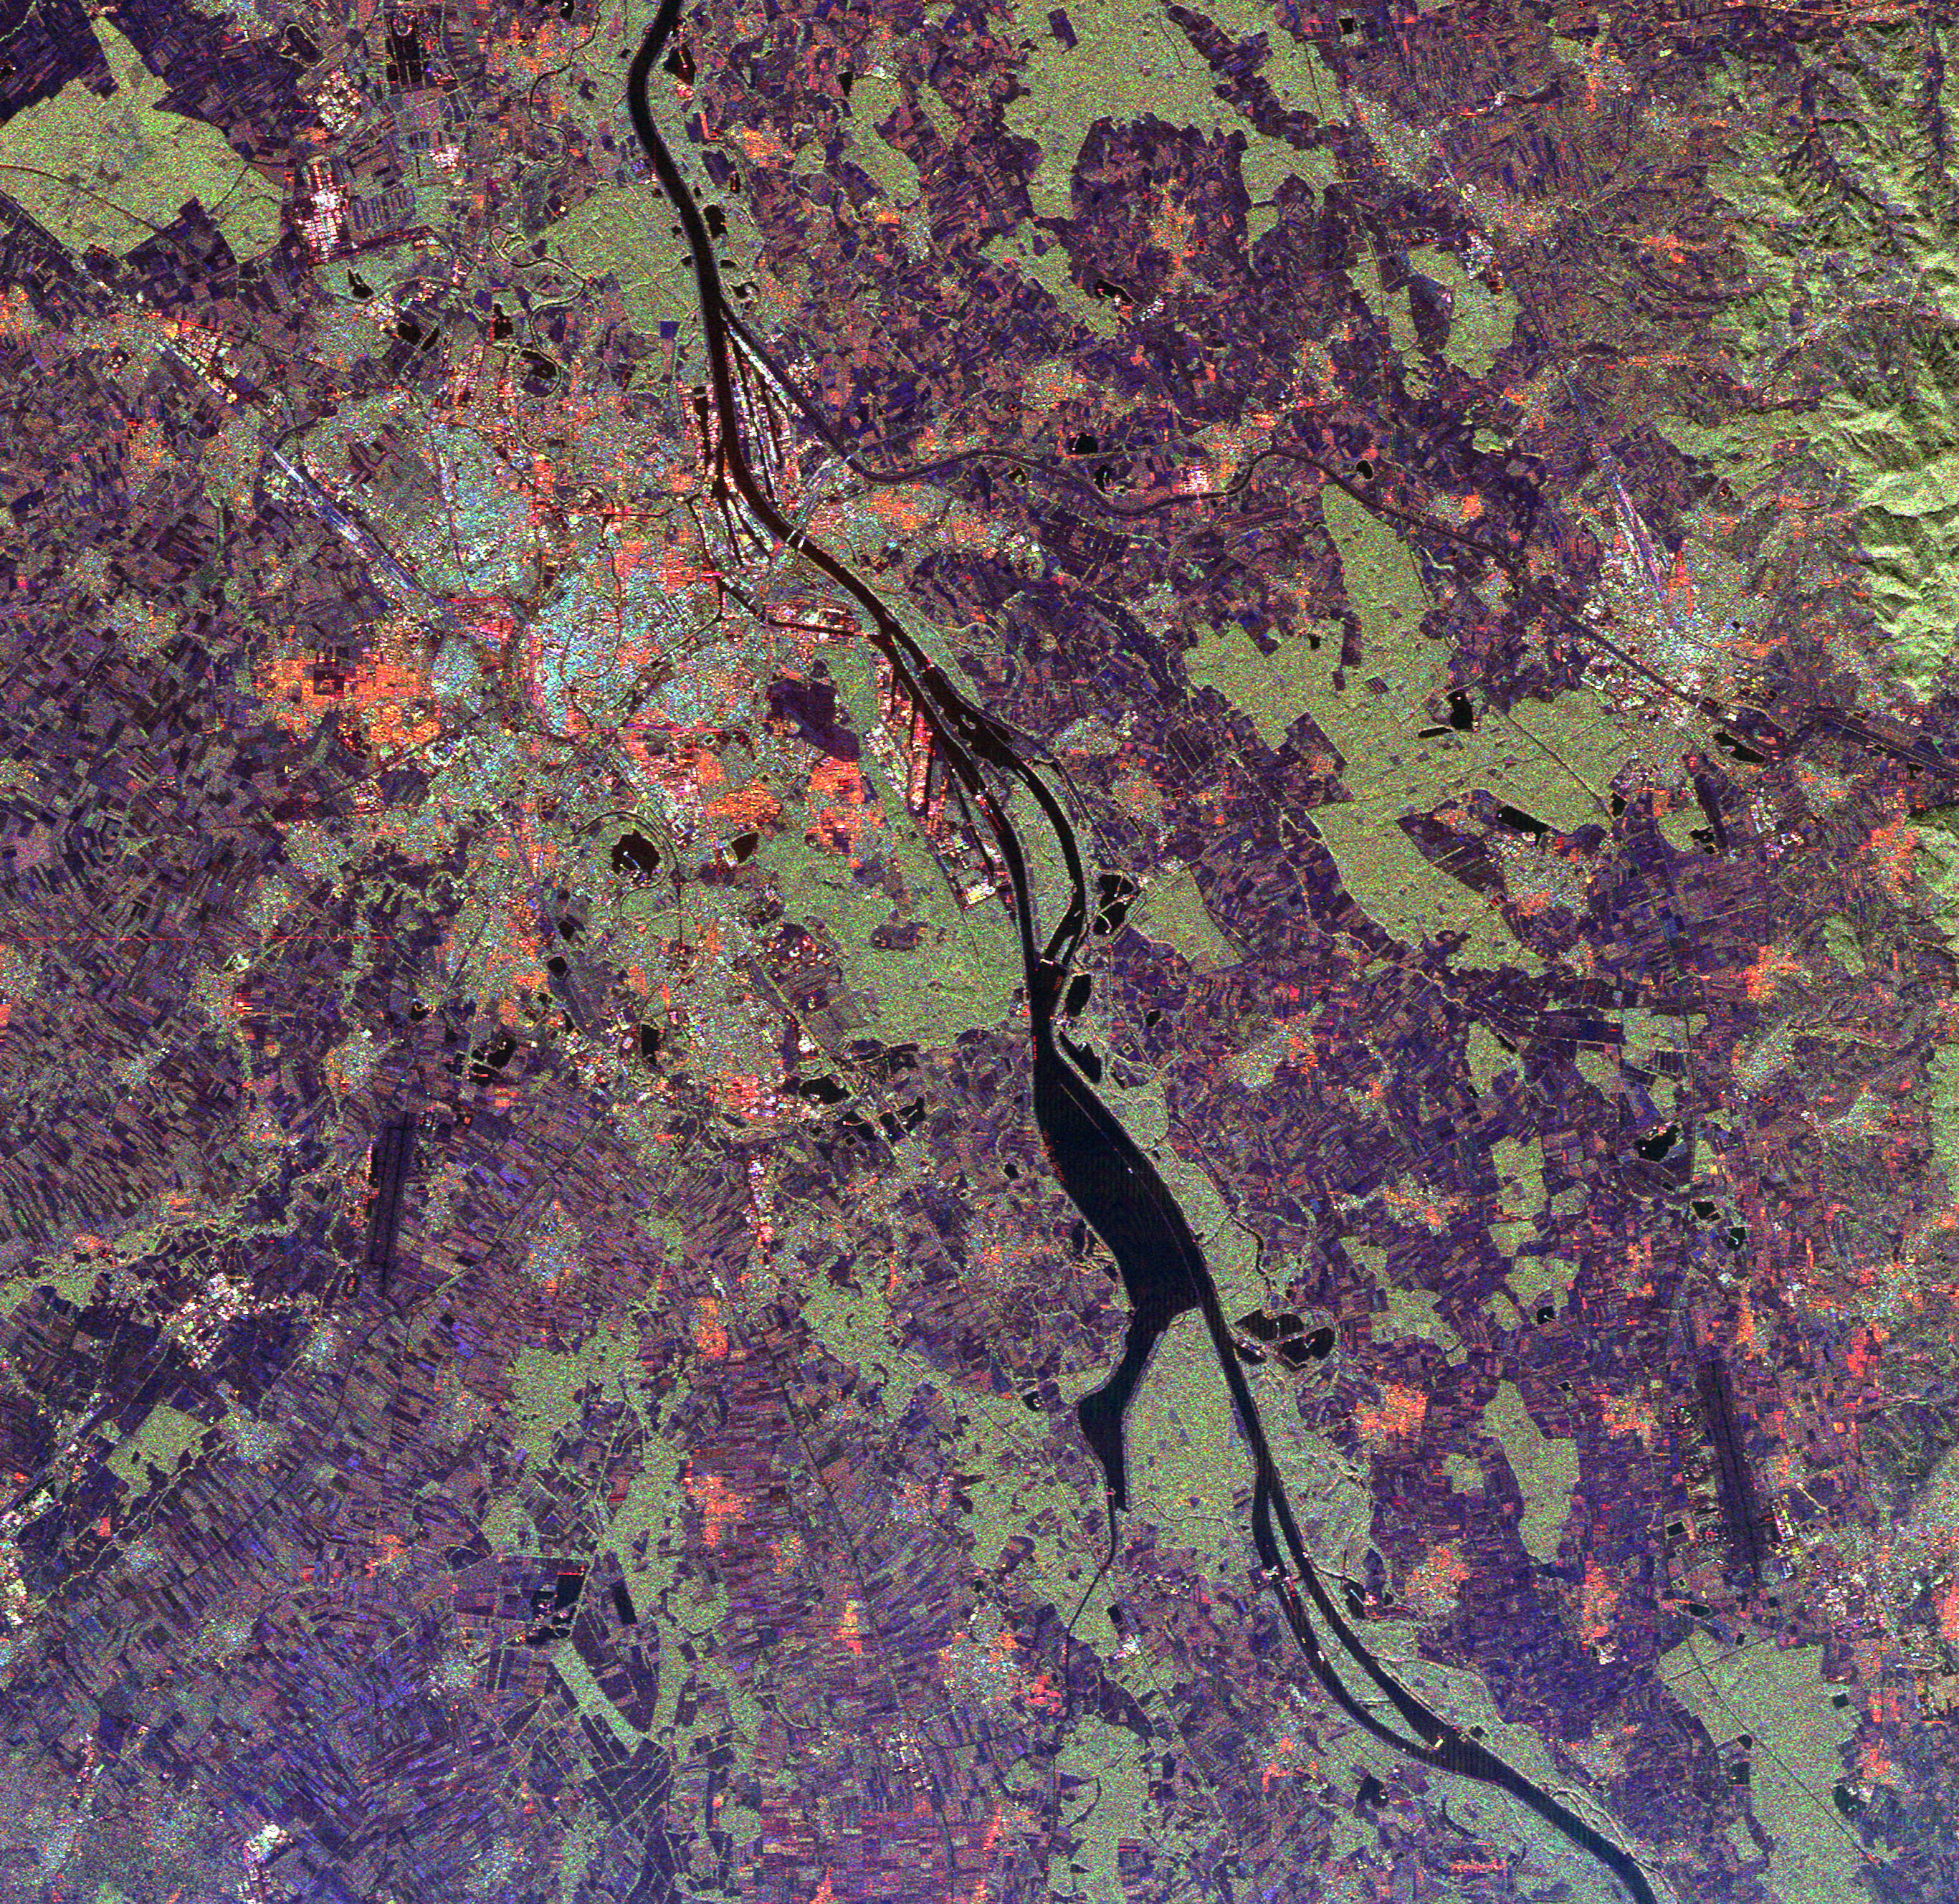

Space Radar Image of Rhine River, France and Germany

This spaceborne radar image shows a segment of the Rhine River where it forms the border between the Alsace region of northeastern France on the left and the Black Forest region of Germany on the right. The Rhine, one of the largest and most used waterways in central Europe, winds its way through five countries from the Swiss-Austrian Alps to the North Sea coast of the Netherlands. The river valley is densely populated, as seen in this image, which shows the French city of Strasbourg, the light blue and orange area in the upper left center; and the German cities of Kehl, across the river from Strasbourg and Offenburg, the bright area in right center. The fertile valley is famous for its wine production and most of the agricultural areas in the image, shown in purple patches, are vineyards. The light green areas are forest. Scientists can use radar images like this one to monitor the effects of urban and agricultural development on sensitive ecosystems such as the Rhine River valley.

This image was acquired by the Spaceborne Imaging Radar-C/X-Band Synthetic Aperture Radar (SIR-C/X-SAR) onboard the space shuttle Endeavour on October 2, 1994. The image is 34.2 kilometers by 33.2 kilometers (21.2 miles by 20.6 miles) and is centered at 48.5 degrees north latitude, 7.7 degrees east longitude. North is toward the upper left. The colors are assigned to different radar frequencies and polarizations of the radar as follows: red is L-band, horizontally transmitted and received; green is L-band, horizontally transmitted, vertically received; and blue is C-band, horizontally transmitted, vertically received. SIR-C/X-SAR, a joint mission of the German, Italian and United States space agencies, is part of NASA’s Mission to Planet Earth program.

Credit: NASA/JPL